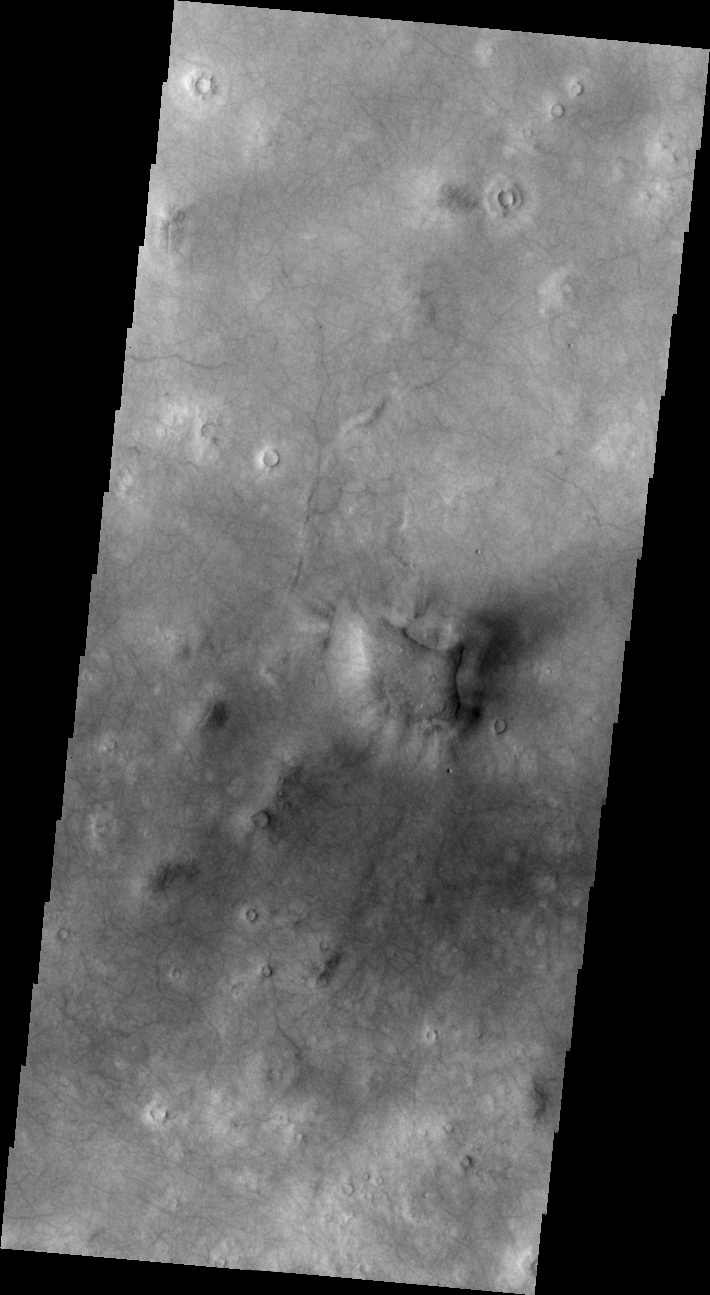

Plentiful Dust Devils

Released 8 July 2004

The atmosphere of Mars is a dynamic system. Water-ice clouds, fog, and hazes can make imaging the surface from space difficult. Dust storms can grow from local disturbances to global sizes, through which imaging is impossible. Seasonal temperature changes are the usual drivers in cloud and dust storm development and growth.

Eons of atmospheric dust storm activity has left its mark on the surface of Mars. Dust carried aloft by the wind has settled out on every available surface; sand dunes have been created and moved by centuries of wind; and the effect of continual sand-blasting has modified many regions of Mars, creating yardangs and other unusual surface forms.

These dust devil tracks occur on the northern plains of Mars. The majority of the surface seen in the image has been affected by the passage of dust devils.

Image information: VIS instrument. Latitude -54.6, Longitude 79.3 East (280.7 West). 19 meter/pixel resolution.

Note: this THEMIS visual image has not been radiometrically nor geometrically calibrated for this preliminary release. An empirical correction has been performed to remove instrumental effects. A linear shift has been applied in the cross-track and down-track direction to approximate spacecraft and planetary motion. Fully calibrated and geometrically projected images will be released through the Planetary Data System in accordance with Project policies at a later time.

NASA’s Jet Propulsion Laboratory manages the 2001 Mars Odyssey mission for NASA’s Office of Space Science, Washington, D.C. The Thermal Emission Imaging System (THEMIS) was developed by Arizona State University, Tempe, in collaboration with Raytheon Santa Barbara Remote Sensing. The THEMIS investigation is led by Dr. Philip Christensen at Arizona State University. Lockheed Martin Astronautics, Denver, is the prime contractor for the Odyssey project, and developed and built the orbiter. Mission operations are conducted jointly from Lockheed Martin and from JPL, a division of the California Institute of Technology in Pasadena.

Credit: NASA/JPL/Arizona State University